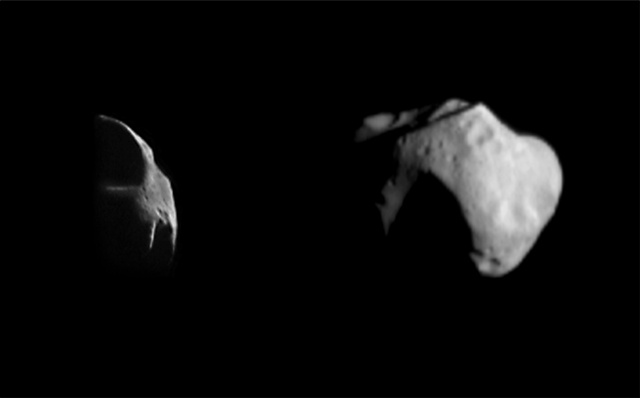

Two Views of Mathilde

Two different views of asteroid 253 Mathilde were obtained by the NEAR spacecraft on June 27, 1997. The image at left was obtained as the spacecraft approached Mathilde with its camera pointed near the direction of the Sun; only a few of the prominent ridges on Mathilde are illuminated. The visible area at left is 29 km (18 miles) high, and the phase angle (the angle from Sun-Mathilde spacecraft) is 136°. As the spacecraft receded from Mathilde, it observed the asteroid (about 60 km or 38 miles across) almost fully lit by the Sun at a phase angle of 43° (right image). Mathilde’s irregular shape results from a long history of severe collisions with smaller asteroids. The largest visible crater is 30 km (19 miles) in diameter.

Built and managed by The Johns Hopkins University Applied Physics Laboratory, Laurel, Maryland, NEAR was the first spacecraft launched in NASA’s Discovery Program of low-cost, small-scale planetary missions. See the NEAR web page at http://near.jhuapl.edu/ for more details.

Credit: NASA/JPL/JHUAPL